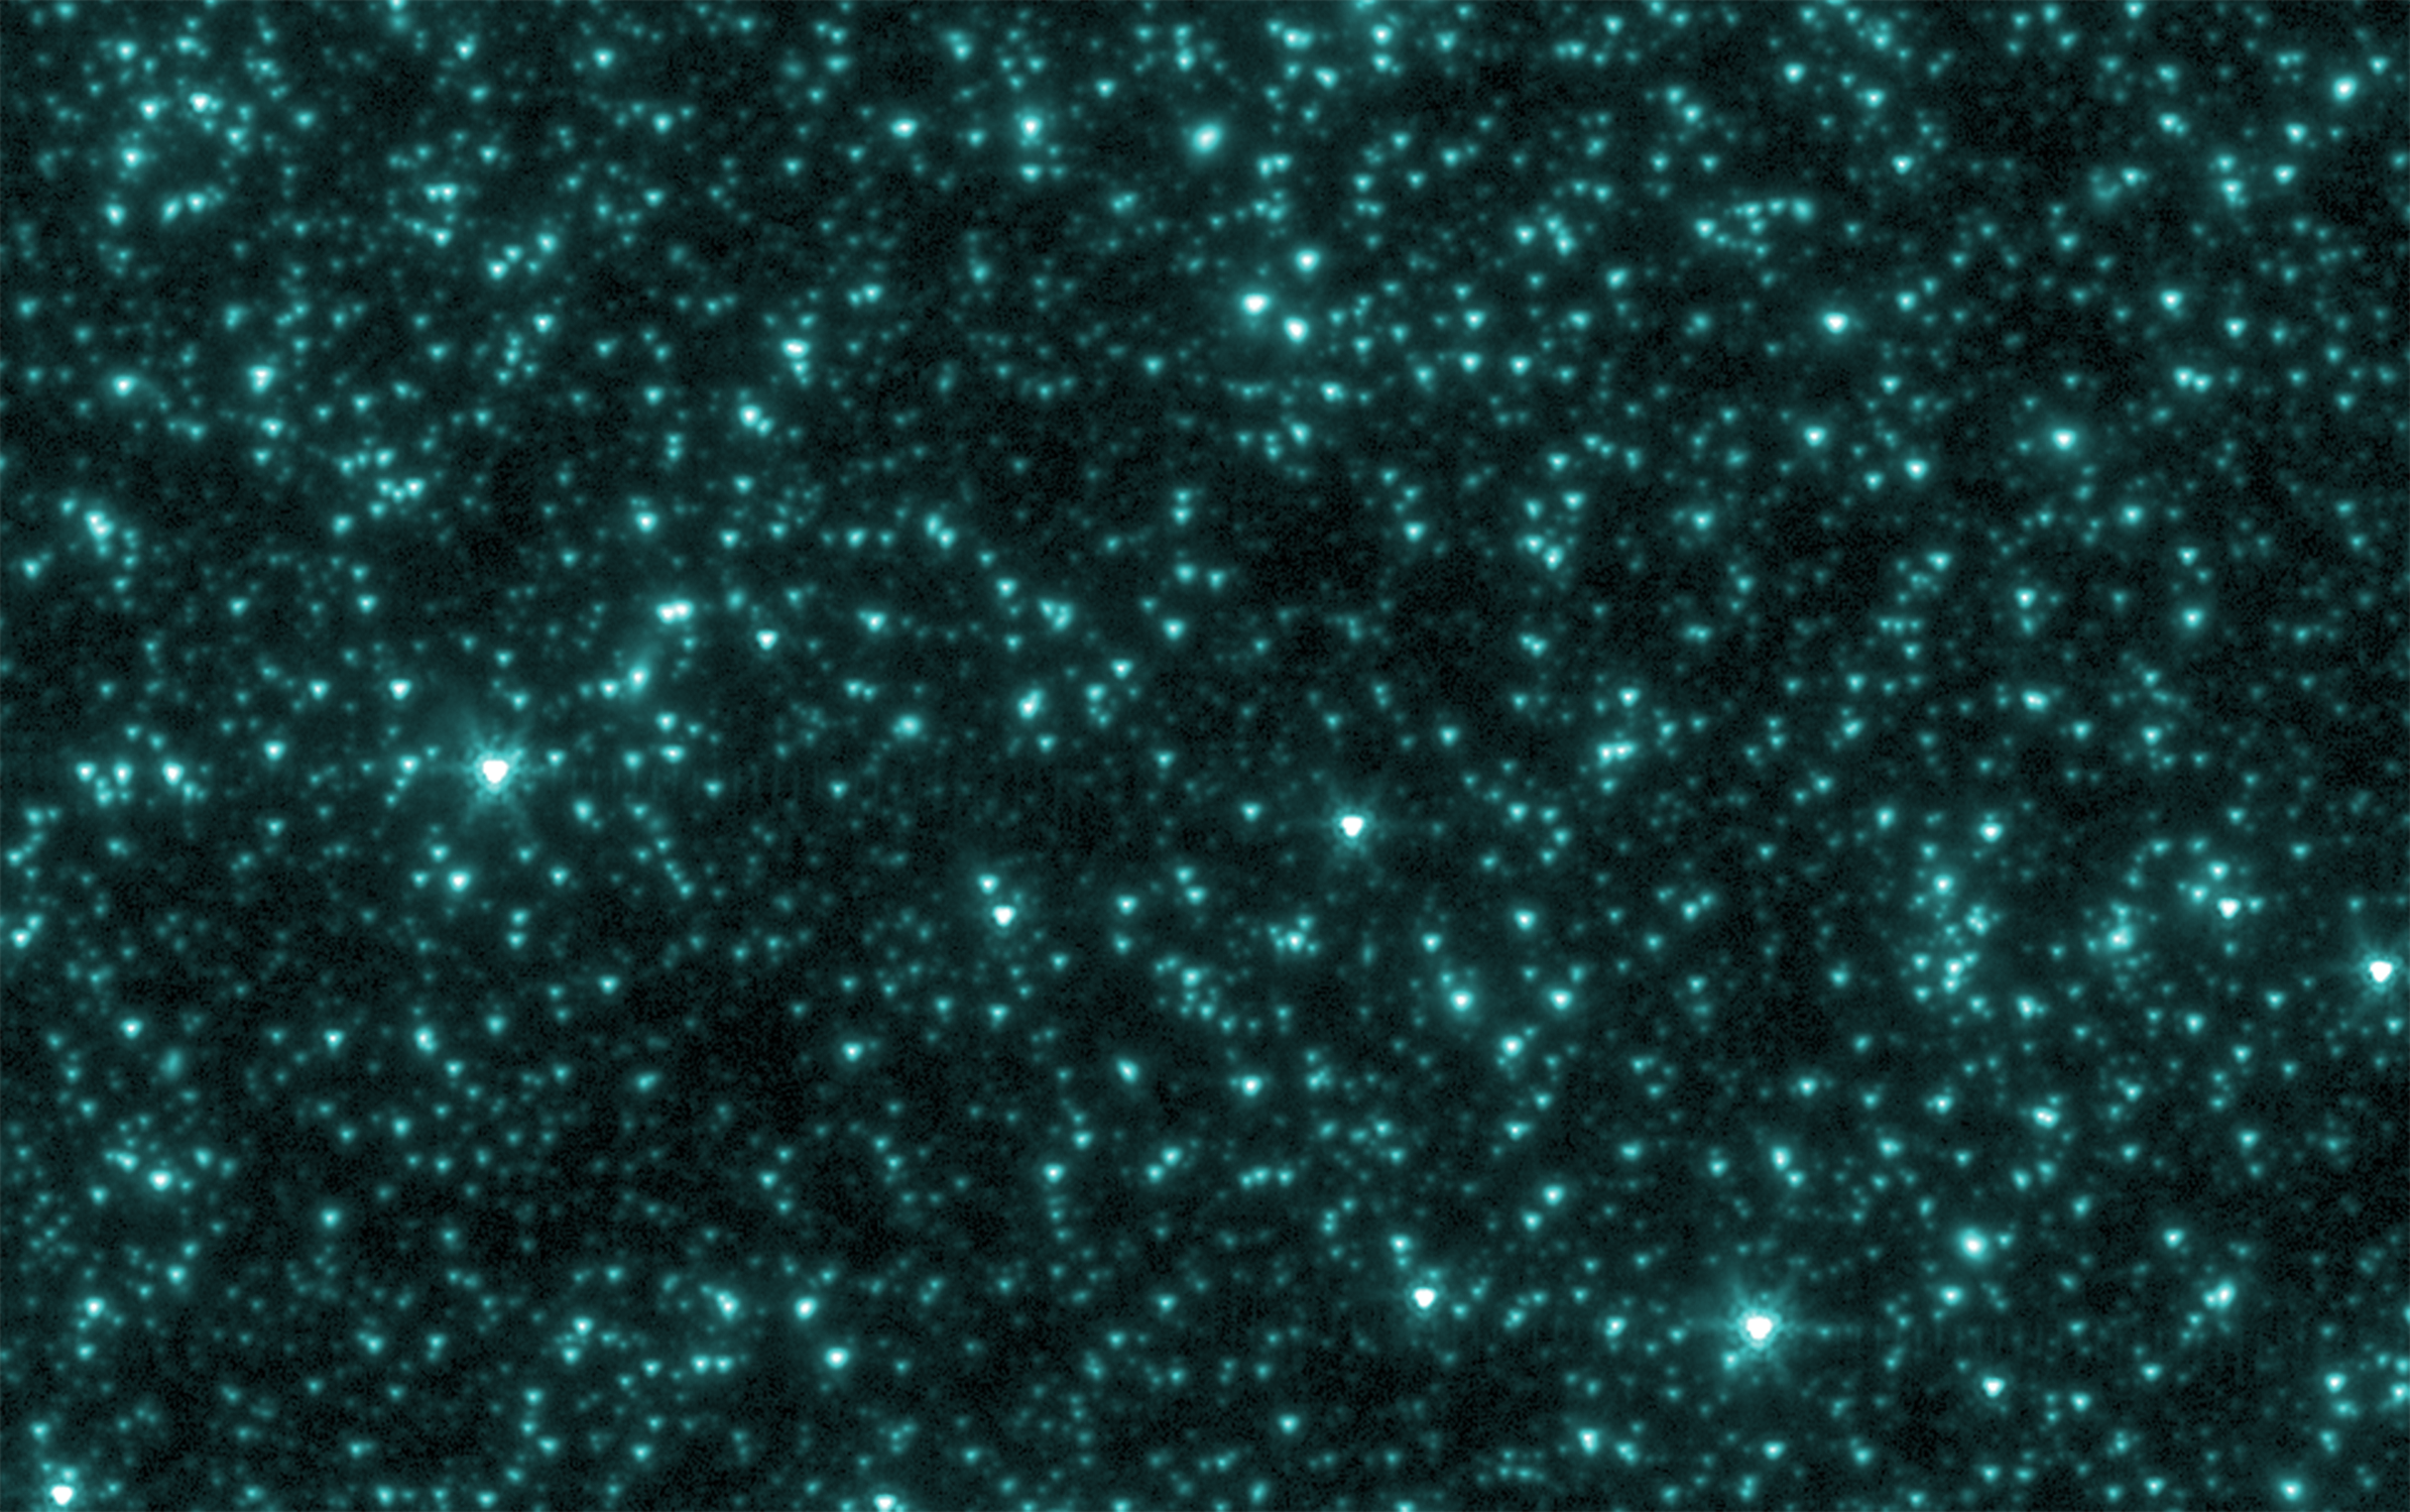

The Universe’s First Fireworks

This is an image from NASA’s Spitzer Space Telescope of stars and galaxies in the Ursa Major constellation. This infrared image covers a region of space so large that light would take up to 100 million years to travel across it. Figure 1 is the same image after stars, galaxies and other sources were masked out. The remaining background light is from a period of time when the universe was less than one billion years old, and most likely originated from the universe’s very first groups of objects — either huge stars or voracious black holes. Darker shades in the image on the left correspond to dimmer parts of the background glow, while yellow and white show the brightest light.

Brief History of the Universe
In figure 2, the artist’s timeline chronicles the history of the universe, from its explosive beginning to its mature, present-day state.

Our universe began in a tremendous explosion known as the Big Bang about 13.7 billion years ago (left side of strip). Observations by NASA’s Cosmic Background Explorer and Wilkinson Anisotropy Microwave Probe revealed microwave light from this very early epoch, about 400,000 years after the Big Bang, providing strong evidence that our universe did blast into existence. Results from the Cosmic Background Explorer were honored with the 2006 Nobel Prize for Physics.

A period of darkness ensued, until about a few hundred million years later, when the first objects flooded the universe with light. This first light is believed to have been captured in data from NASA’s Spitzer Space Telescope. The light detected by Spitzer would have originated as visible and ultraviolet light, then stretched, or redshifted, to lower-energy infrared wavelengths during its long voyage to reach us across expanding space. The light detected by the Cosmic Background Explorer and the Wilkinson Anisotropy Microwave Probe from our very young universe traveled farther to reach us, and stretched to even lower-energy microwave wavelengths.

Astronomers do not know if the very first objects were either stars or quasars. The first stars, called Population III stars (our star is a Population I star), were much bigger and brighter than any in our nearby universe, with masses about 1,000 times that of our sun. These stars first grouped together into mini-galaxies. By about a few billion years after the Big Bang, the mini-galaxies had merged to form mature galaxies, including spiral galaxies like our own Milky Way. The first quasars ultimately became the centers of powerful galaxies that are more common in the distant universe.

NASA’s Hubble Space Telescope has captured stunning pictures of earlier galaxies, as far back as ten billion light-years away.

Credit: NASA/JPL-Caltech/GSFC